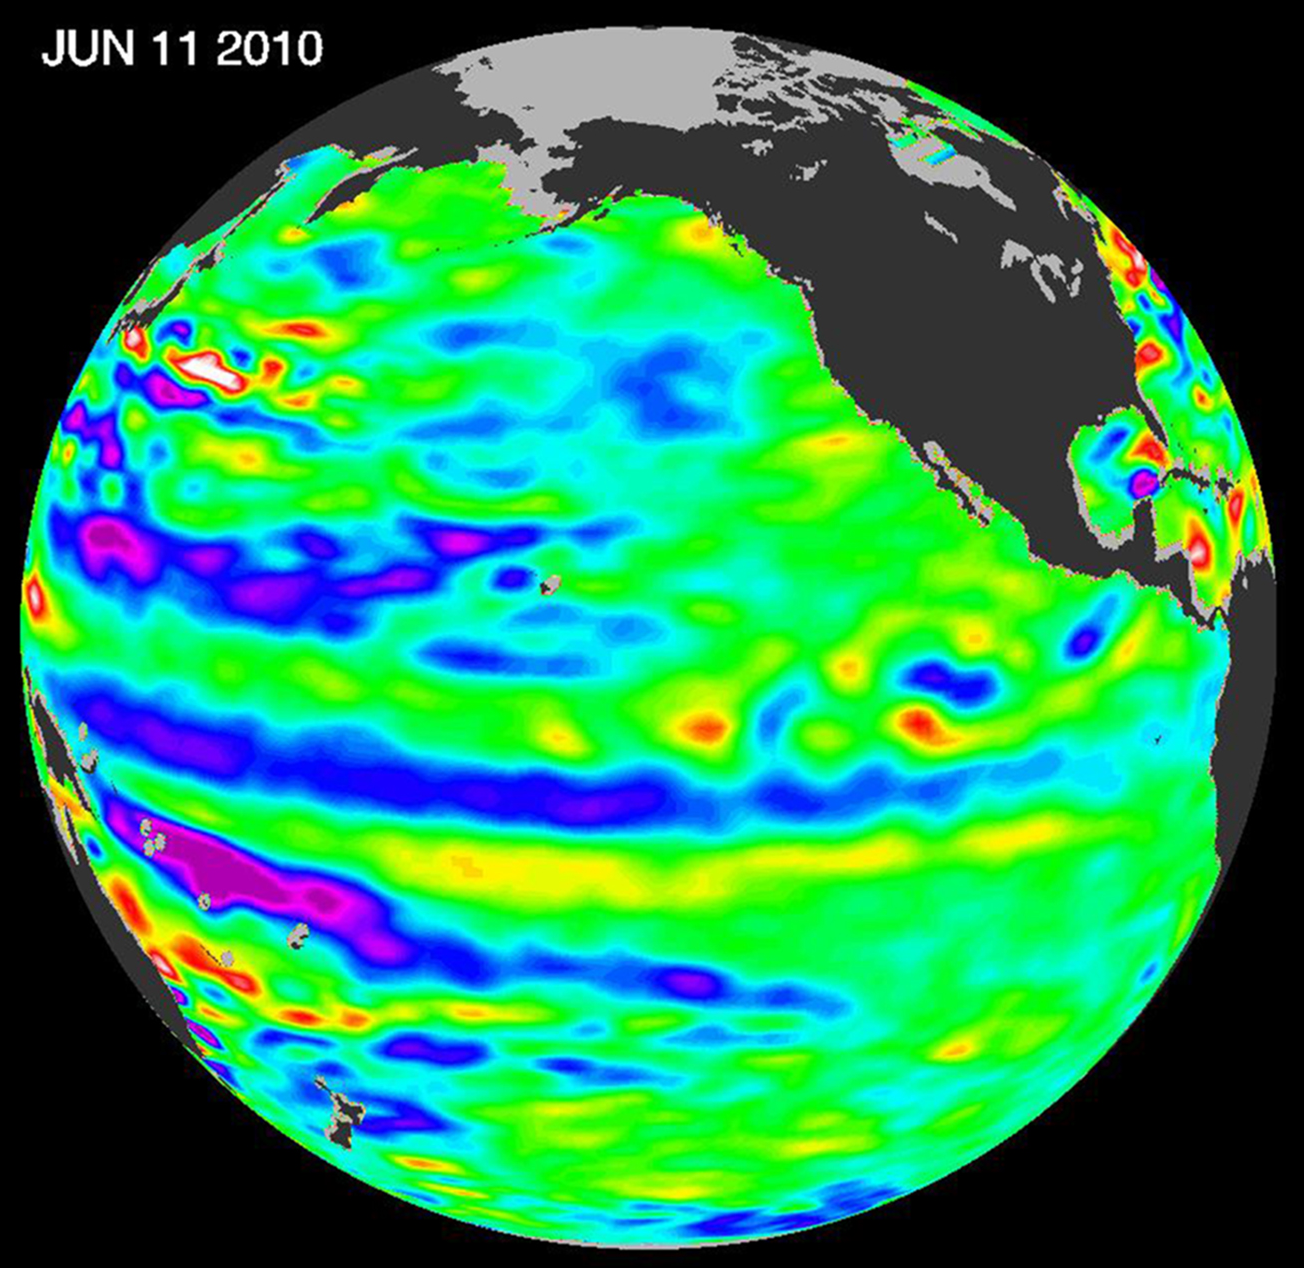

Adios El Niño, Hello La Niña?

The moderate El Niño of the past year has officially bowed out, leaving his cool sibling, La Niña, poised to potentially take the equatorial stage.

The latest image of Pacific Ocean sea surface heights from the NASA/European Ocean Surface Topography Mission/Jason-2 oceanography satellite, dated June 11, 2010, shows that the tropical Pacific has switched from warm (red) to cold (blue) during the last few months. The blue area in the center of the image depicts the recent appearance of cold water hugging the equator, which the satellite measures as a region of lower-than-normal sea level. Remnants of the El Niño warm water pool, shown here in red and yellow, still linger north and south of the equator in the center of the image.

The image shows sea surface height relative to normal ocean conditions. Red (warmer) areas are about 10 centimeters (4 inches) above normal. Green areas indicate near-normal conditions. Purple (cooler) areas are 14 to 18 centimeters (6 to 7 inches) below normal. Blue areas are 5 to 13 centimeters (2 to 5 inches) below normal.

“The central equatorial Pacific Ocean could stay colder than normal into summer and beyond, because sea level is already about 10 centimeters (4 inches) below normal, creating a significant deficit of the heat stored in the upper ocean,” said JPL oceanographer and climatologist Bill Patzert. “The next few months will reveal if the current cooling trend will eventually evolve into a long-lasting La Niña situation.”

A La Niña is essentially the opposite of an El Niño. During a La Niña, trade winds in the western equatorial Pacific are stronger than normal and the cold water that normally exists along the coast of South America extends to the central equatorial Pacific. La Niñas change global weather patterns and are associated with less moisture in the air, resulting in less rain along the coasts of North and South America. They also tend to increase the formation of tropical storms in the Atlantic.

“For the American Southwest, La Niñas usually bring a dry winter, not good news for a region that has experienced normal rain and snowpack only once in the past five winters,” said Patzert.

Credit: NASA/JPL Ocean Surface Topography Team